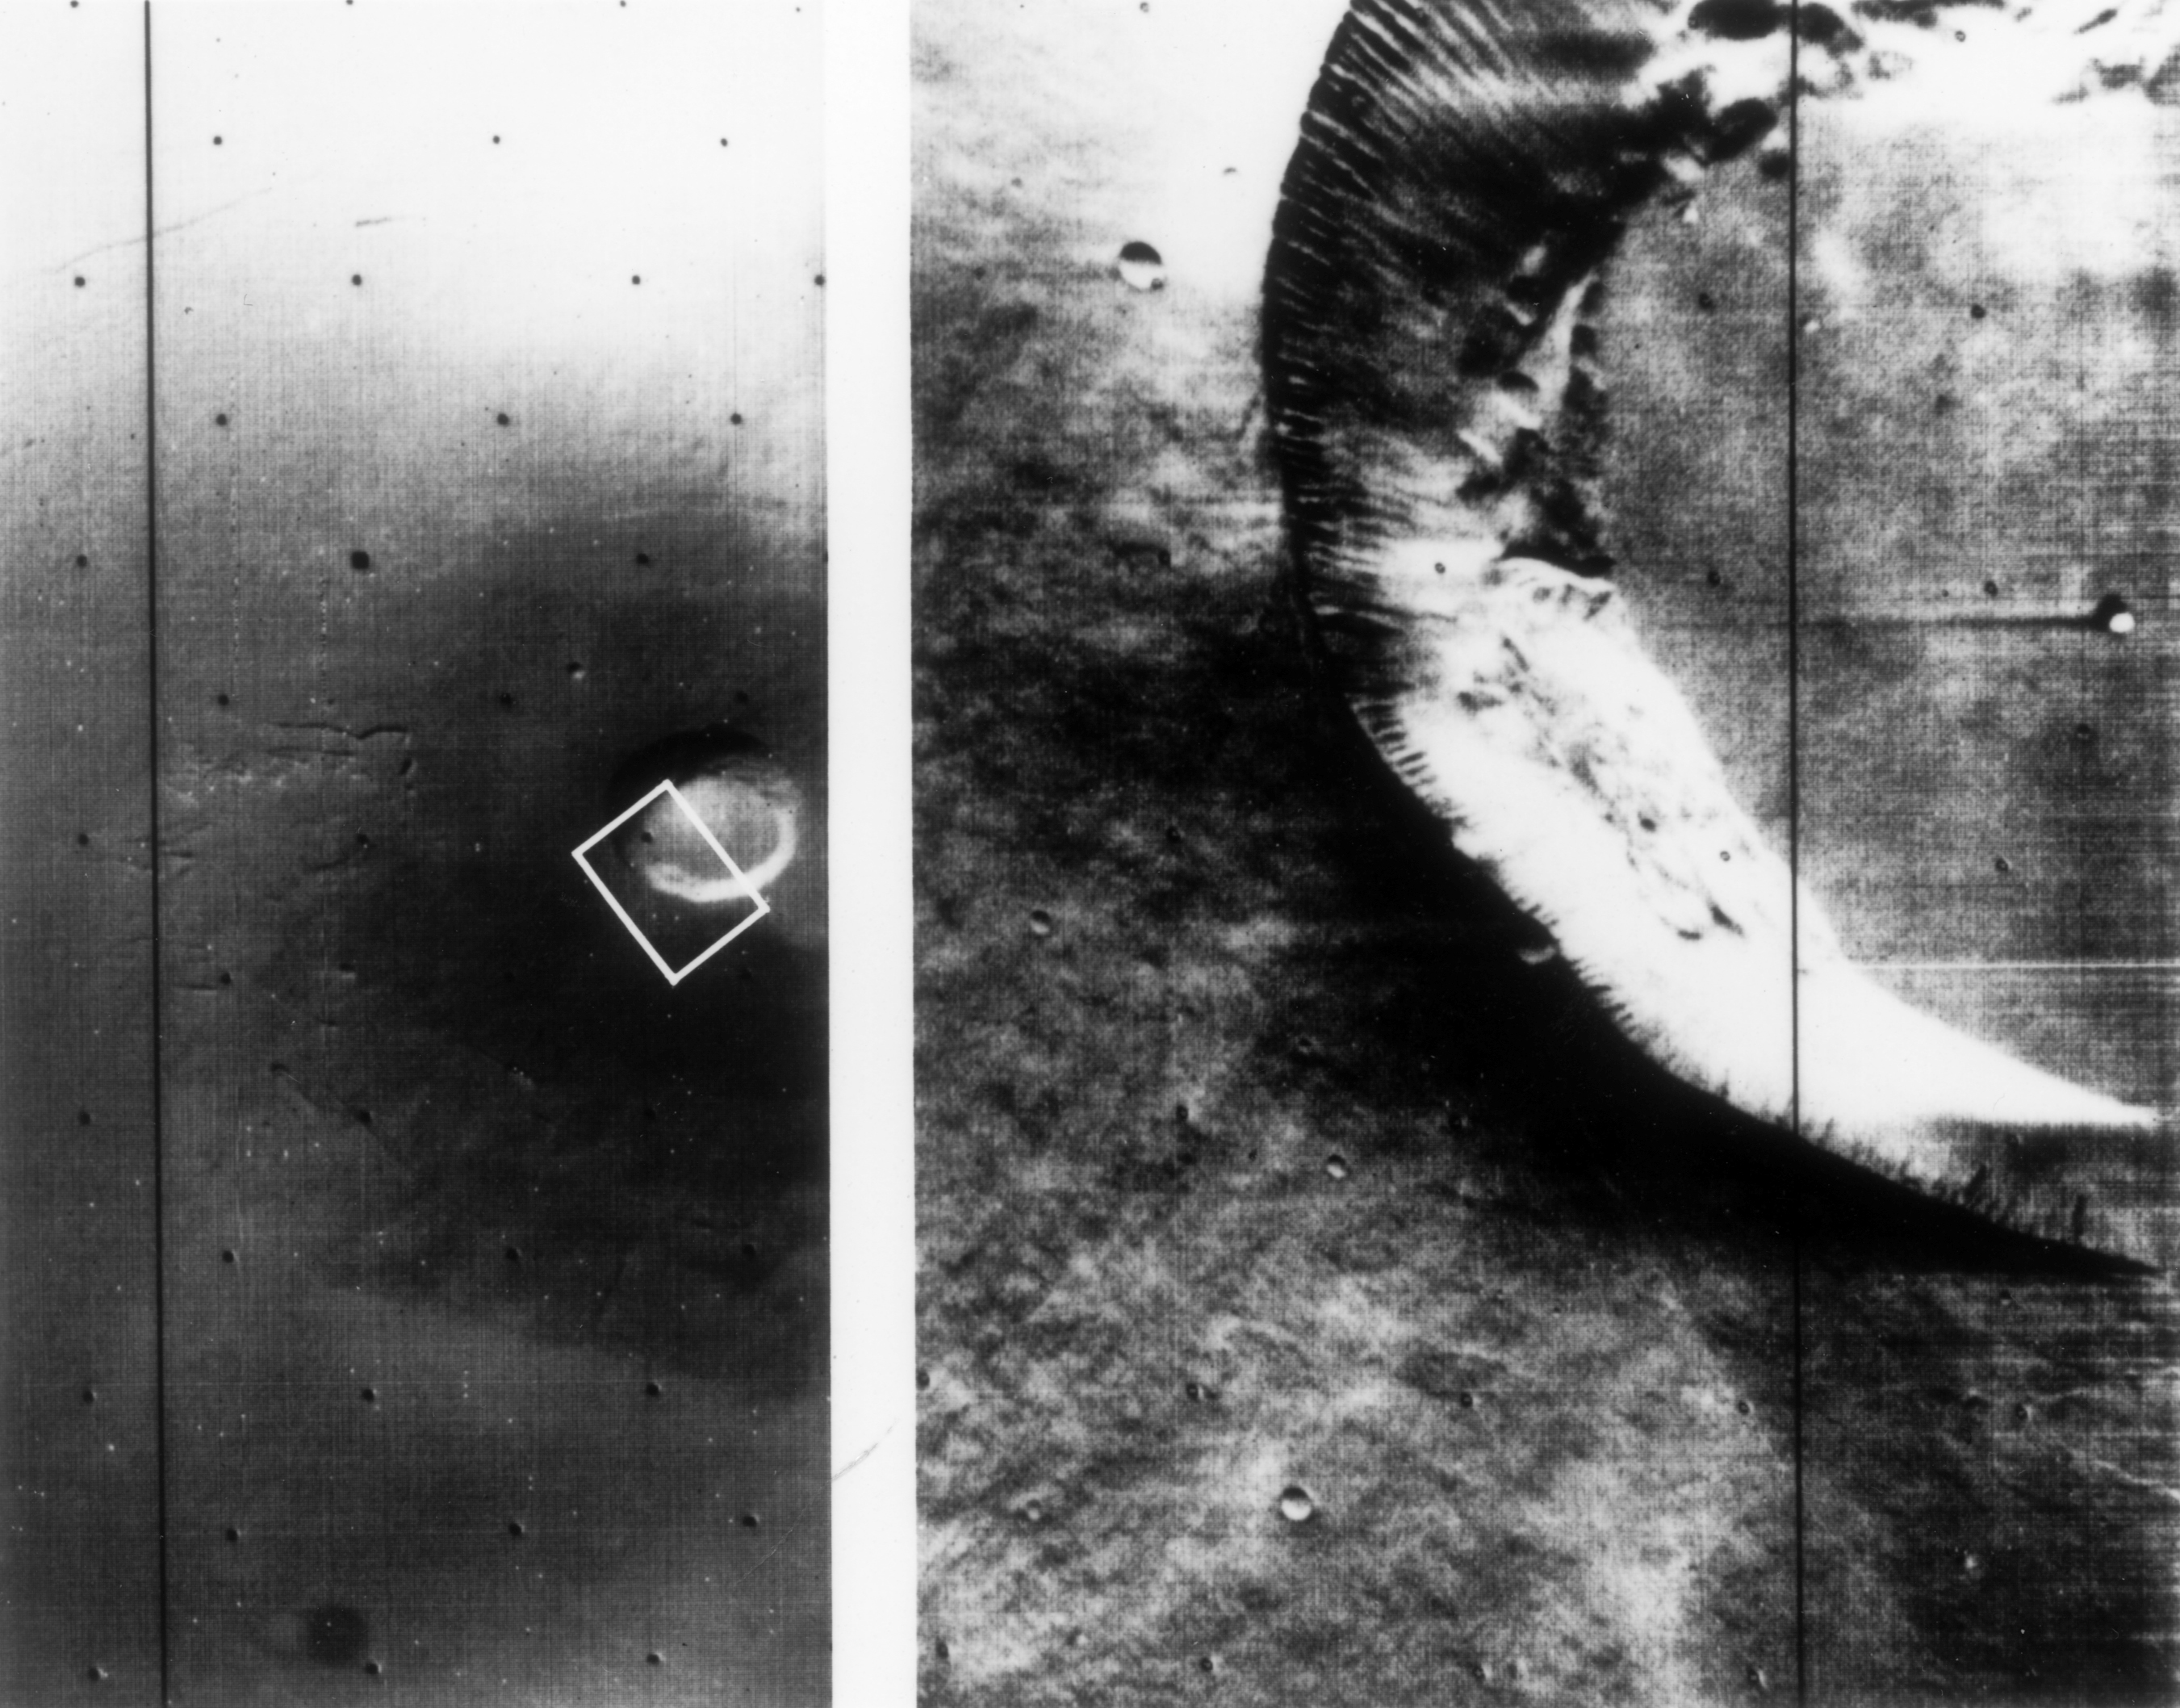

Mariner 9 views of shield volcano

A Martian shield volcano, approximately 25 miles across at the crater, photographed consecutively by Mariner 9 with the wide-angle and telephoto lenses. The summit crater and groves down the flank probably were produced by subsidence flowing subsurface movement of magma.

Mariner 9 was the first spacecraft to orbit another planet. The spacecraft was designed to continue the atmospheric studies begun by Mariners 6 and 7, and to map over 70% of the Martian surface from the lowest altitude (1500 kilometers [900 miles]) and at the highest resolutions (1 kilometer per pixel to 100 meters per pixel) of any previous Mars mission

Mariner 9 was launched on May 30, 1971 and arrived on November 14, 1971.

Credit: NASA/JPL